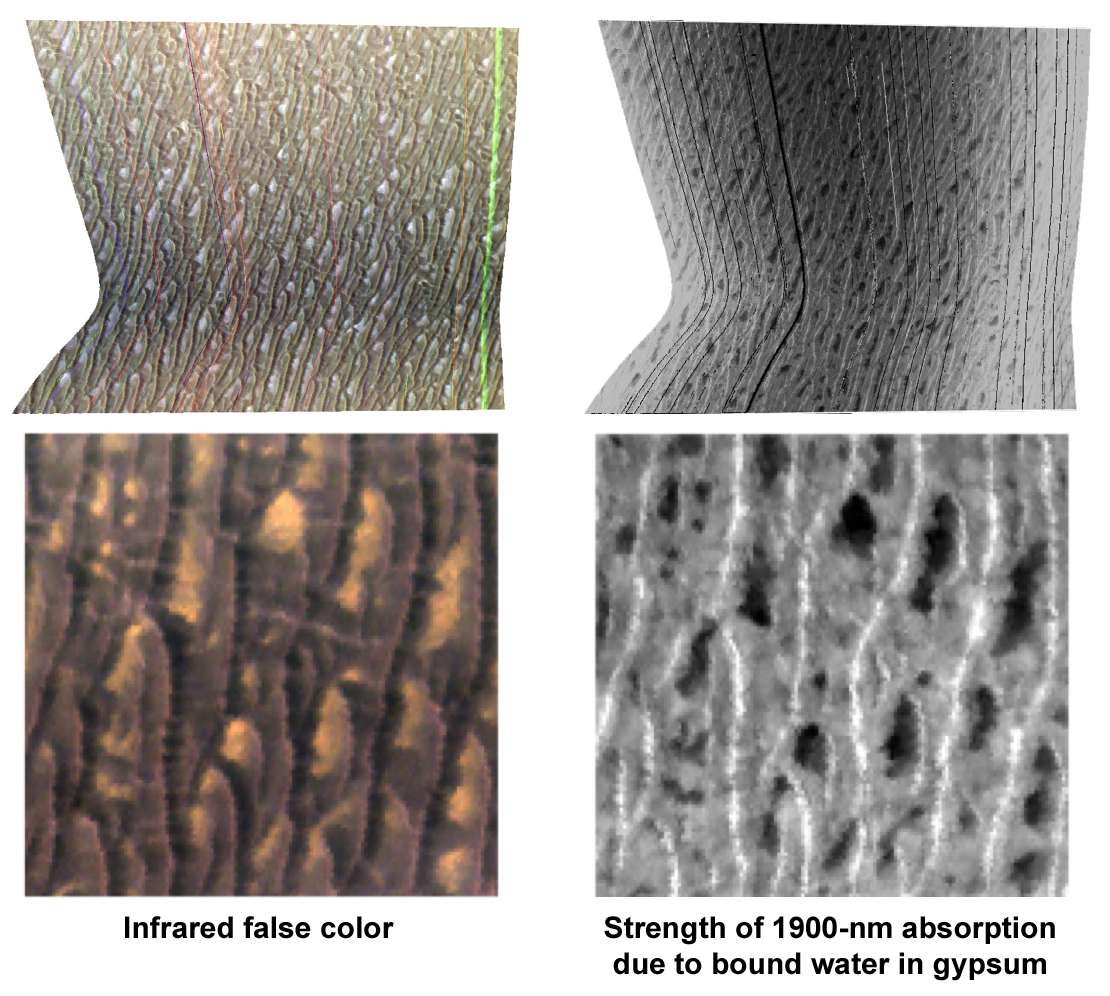

Gypsum at Olympia Undae

This Compact Reconnaissance Imaging Spectrometer for Mars (CRISM) “targeted image” shows a region of sand dunes surrounding the Martian north polar cap. CRISM, an instrument on NASA’s Mars Reconnaissance Orbiter, acquired the image at 1811 UTC (2:11 p.m. EDT) on Oct. 1, 2006. The imaged site is near 80.0 degrees north latitude, 240.7 degrees east longitude. It covers an area about 12 kilometers (7.5 miles) square. At the center of the image, the spatial resolution is as good as 20 meters (65 feet) per pixel. The image was taken in 544 colors covering 0.36 to 3.92 micrometers.

CRISM’s sister instrument on the Mars Express spacecraft, OMEGA, has spectrally mapped Mars at lower spatial resolution and discovered that several regions of the planet are rich in sulfate minerals formed by liquid water. Surprisingly, one of the sulfate-rich deposits is a part of the giant field of sand dunes surrounding the north polar cap. CRISM is remapping the dune field at about five times higher resolution than OMEGA, and imaging selected regions at 50 times higher resolution. This image is the first of the high-resolution images of the dune field.

This visualization includes two renderings of the data, both map-projected. The left images are false-color representations showing brightness of the surface at selected infrared wavelengths. The right images show strength of an absorption band at 1900 nanometers wavelength, which indicates the relative abundance of the sulfate mineral gypsum. Brighter areas have more gypsum, and darker areas have less gypsum. The bottom views are enlargements of the central part of the two versions of the image shown at top.

Gypsum is a light-colored, whitish mineral, so it was anticipated that gypsum-rich parts of the sand dunes would be light in color. In fact, there are light-colored areas in the left images, but the images of the gypsum absorption at right show that the light areas have only low gypsum abundance. The dark sand dunes contain most of the gypsum, which is particularly concentrated at the dune crests. CRISM’s scientists are taking more high-resolution images of the dune fields to see if this pattern is prevalent, and to attempt to track down the source of the gypsum that makes an arid dune field so rich in minerals formed long ago in liquid water.

The Compact Reconnaissance Imaging Spectrometer for Mars (CRISM) is one of six science instruments on NASA’s Mars Reconnaissance Orbiter. Led by The Johns Hopkins University Applied Physics Laboratory, the CRISM team includes expertise from universities, government agencies and small businesses in the United States and abroad.

CRISM’s mission: Find the spectral fingerprints of aqueous and hydrothermal deposits and map the geology, composition and stratigraphy of surface features. The instrument will also watch the seasonal variations in Martian dust and ice aerosols, and water content in surface materials — leading to new understanding of the climate.

NASA’s Jet Propulsion Laboratory, a division of the Califonia Institute of Technology, Pasadena, manages the Mars Reconnaissance Orbiter for the NASA Science Mission Directorate, Washington. Lockheed Martin Space Systems, Denver, is the prime contractor and built the spacecraft.

Credit: NASA/JPL-Caltech/JHUAPL/Brown University